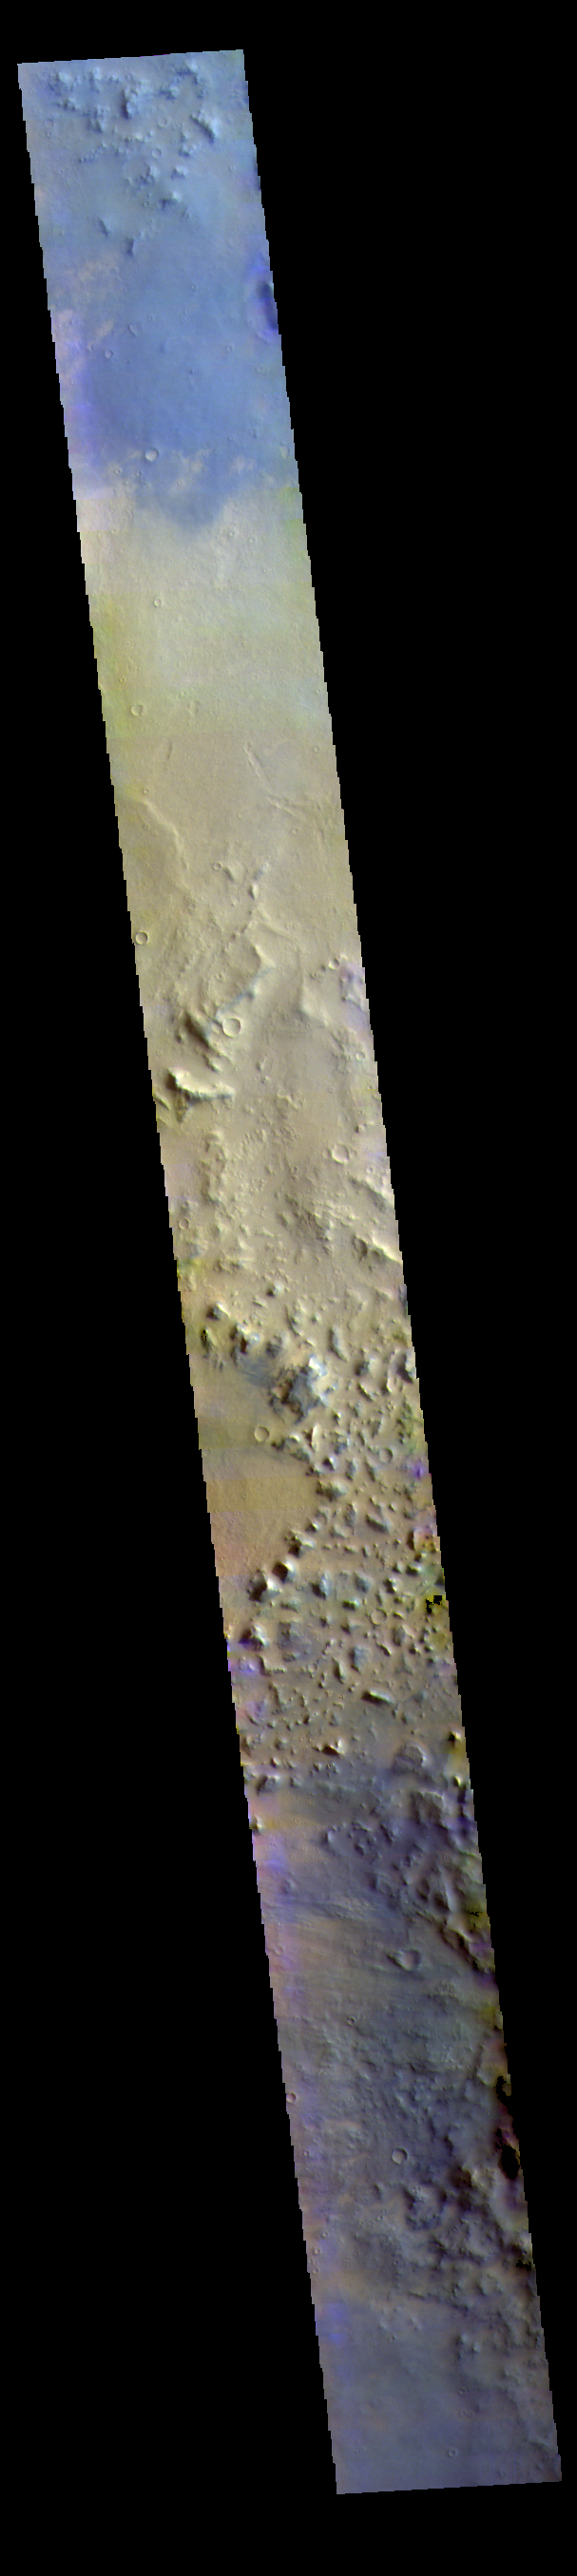

Noachis Terra – False Color

Today’s false color image shows part of the plains of Noachis Terra southwest of Schiaparelli Crater.

The THEMIS VIS camera contains 5 filters. The data from different filters can be combined in multiple ways to create a false color image. These false color images may reveal subtle variations of the surface not easily identified in a single band image.

Credit: NASA/JPL-Caltech/ASU